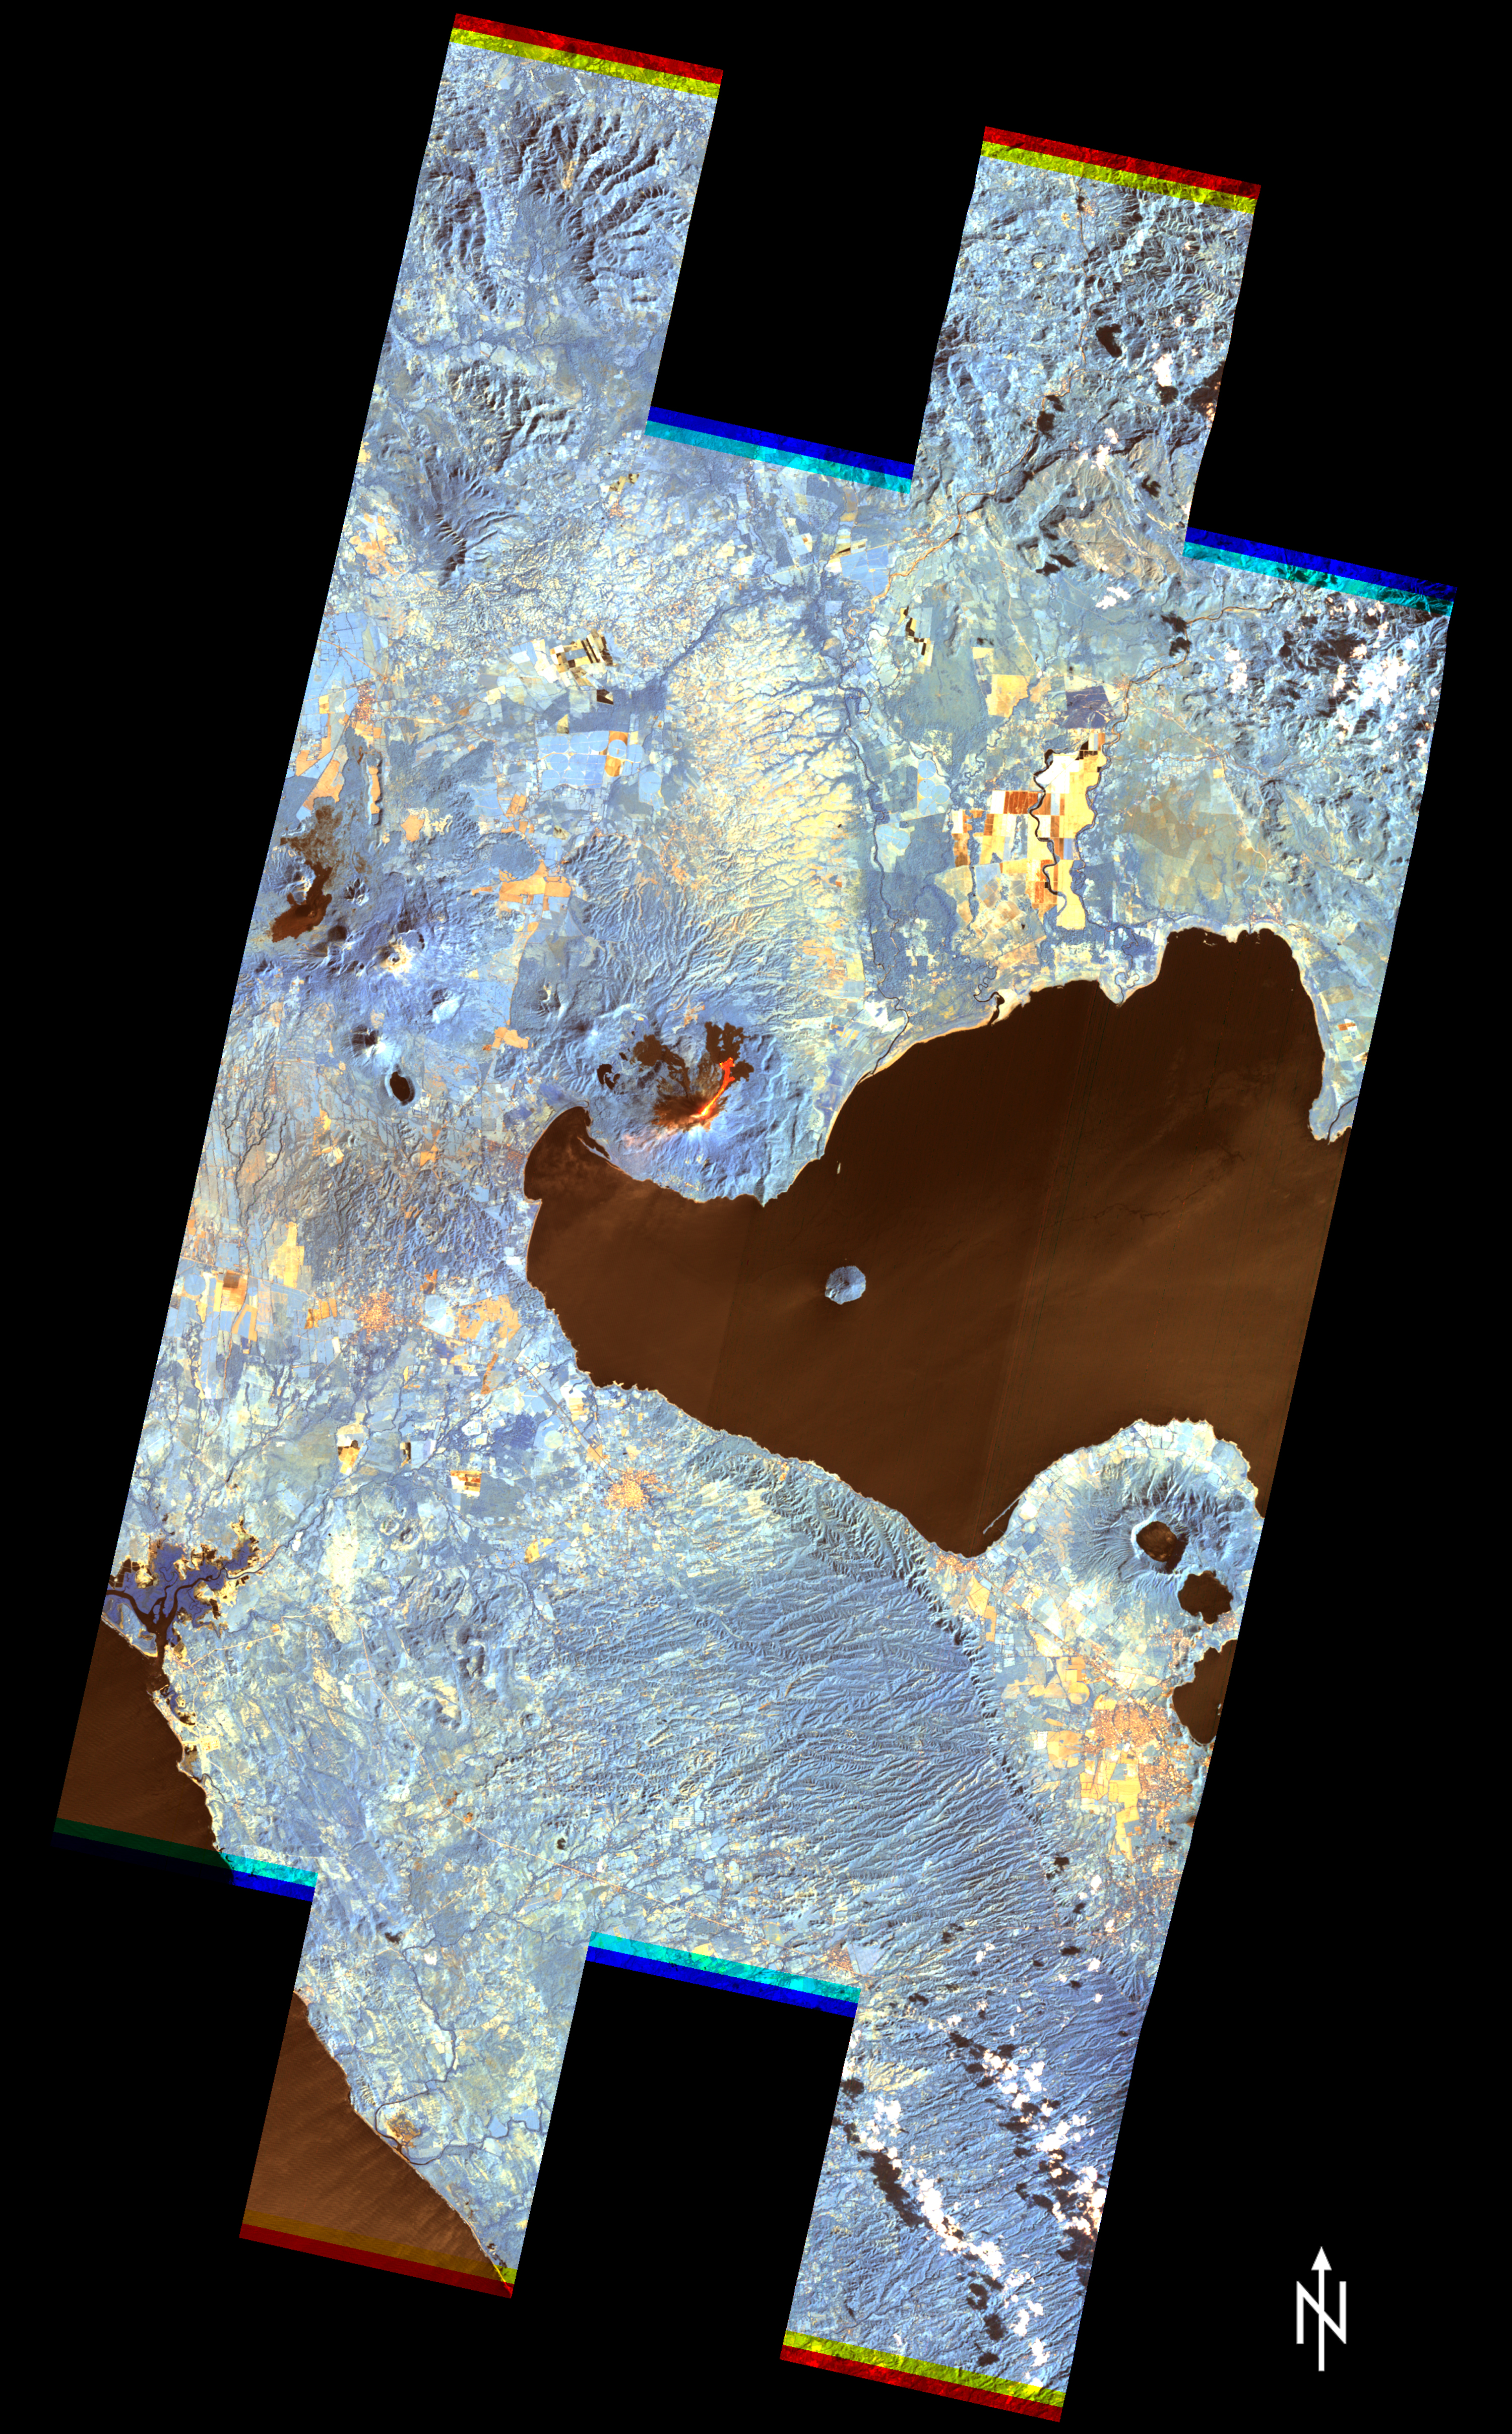

Nicaragua Eruption Lava Threat Closely Monitored by NASA EO-1 Spacecraft

Close-up View

Momotombo volcano, Nicaragua, began erupting on Dec. 1, 2015, after more than a century of inactivity. On Dec. 4, 2015, the Advanced Land Imager (ALI) on NASA’s Earth Observing 1 (EO-1) spacecraft observed the new eruption. This image is created from infrared data, and shows the incandescent active vent at the summit of the volcano and lava flowing down the side of the volcano. These data are being examined by scientists to determine where lava will flow, allowing assessment of possible threats to local infrastructure. The EO-1 data were obtained at an altitude of 438 miles (705 kilometers) and at a resolution of 98 feet (30 meters) per pixel at different visible and infrared wavelengths. The ALI image is 23 miles (37 kilometers) wide.

The EO-1 spacecraft is managed by NASA’s Goddard Space Flight Center, Greenbelt, Maryland. EO-1 is the satellite remote-sensing asset used by the Volcano Sensor Web developed by NASA’s Jet Propulsion Laboratory, Pasadena, California, which is being used to monitor this, and other, volcanic eruptions around the world.

Credit: NASA/JPL/EO-1 Mission/GSFC/Ashley Davies